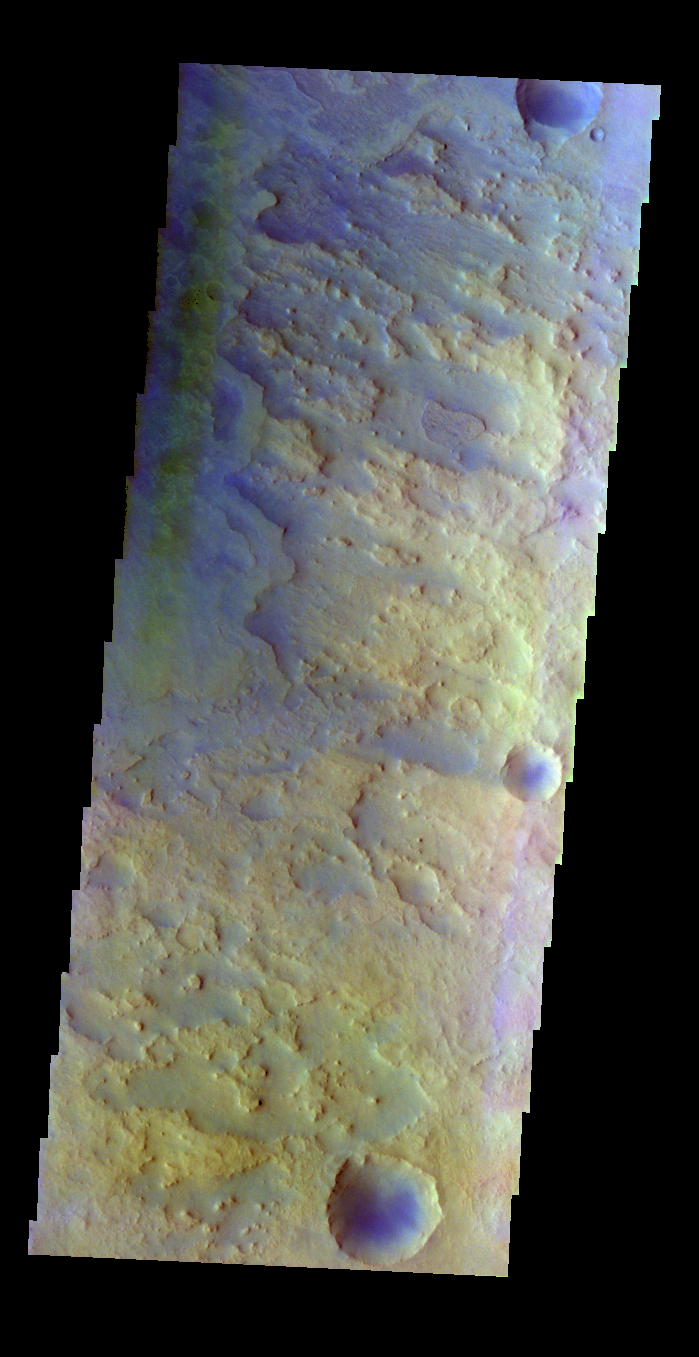

Antoniadi Crater – False Color

The THEMIS VIS camera contains 5 filters. The data from different filters can be combined in multiple ways to create a false color image. These false color images may reveal subtle variations of the surface not easily identified in a single band image. Today’s false color image shows part of the floor of Antoniadi Crater.

Credit: NASA/JPL-Caltech/ASU